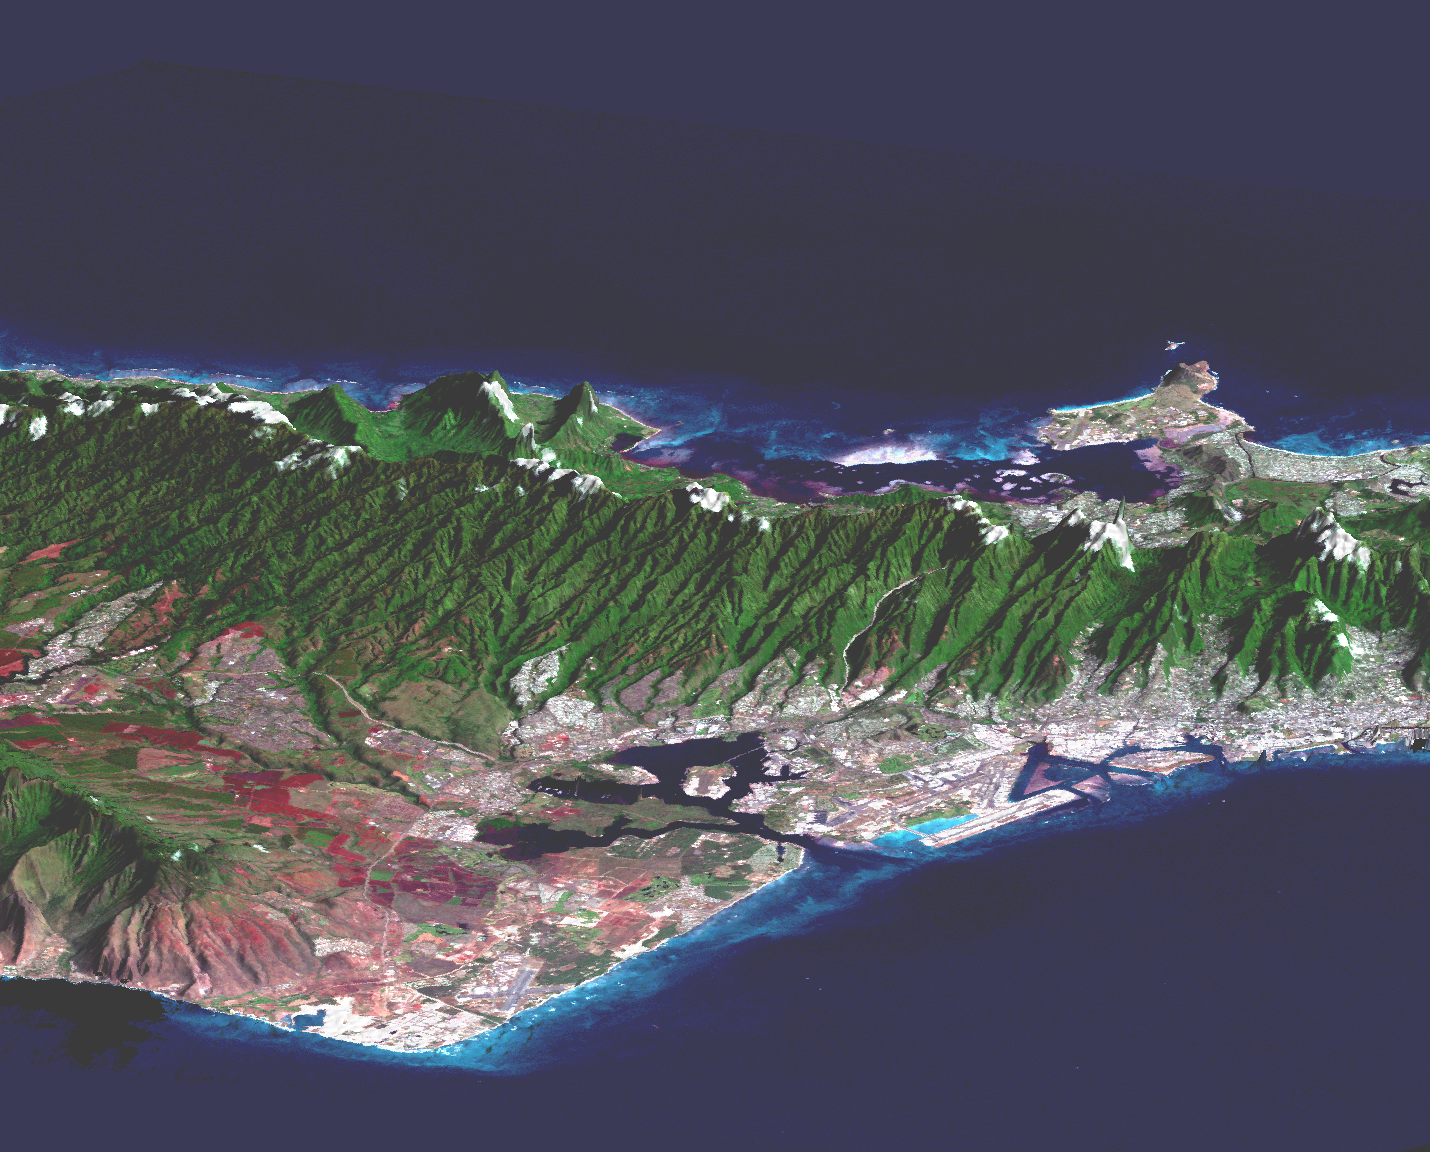

Perspective view, Landsat Overlay Oahu, Hawaii

Honolulu, on the island of Oahu, is a large and growing urban area with limited space and water resources. This perspective view, combining a Landsat image with SRTM topography, shows how the topography controls the urban growth pattern, causes cloud formation, and directs the rainfall runoff pattern. Features of interest in this scene include downtown Honolulu (right), Honolulu Harbor (right), Pearl Harbor (center), and offshore reef patterns (foreground). The Koolau mountain range runs through the center of the image. On the north shore of the island are the Mokapu Peninsula and Kaneohe Bay (upper right). Clouds commonly hang above ridges and peaks of the Hawaiian Islands, and in this rendition appear draped directly on the mountains. The clouds are actually about 1000 meters (3300 feet) above sea level. High resolution topographic and image data allow ecologists and planners to assess the effects of urban development on the sensitive ecosystems in tropical regions.

This type of display adds the important dimension of elevation to the study of land use and environmental processes as observed in satellite images. The perspective view was created by draping a Landsat 7 satellite image over an SRTM elevation model. Topography is exaggerated about six times vertically. The Landsat 7 image was acquired on February 12, 2000, and was provided by the United States Geological Survey’s Earth Resources Observations Systems (EROS) data Center, Sioux Falls, South Dakota.

The Shuttle Radar Topography Mission (SRTM), launched on February 11, 2000, uses the same radar instrument that comprised the Spaceborne Imaging Radar-C/X-Band Synthetic Aperture Radar (SIR-C/X-SAR) that flew twice on the Space Shuttle Endeavour in 1994. The mission is designed to collect three-dimensional measurements of the Earth’s surface. To collect the 3-D data, engineers added a 60-meter-long (200-foot) mast, an additional C-band imaging antenna and improved tracking and navigation devices. The mission is a cooperative project between the National Aeronautics and Space Administration (NASA), the National Imagery and Mapping Agency (NIMA) and the German (DLR) and Italian (ASI) space agencies. It is managed by NASA’s Jet Propulsion Laboratory, Pasadena, CA, for NASA’s Earth Science Enterprise, Washington, DC.

Size: 28 by 56 kilometers (17 by 35 miles)
Location: 21.4 deg. North lat., 157.8 deg. West lon.
Orientation: Looking North
Original Data Resolution: SRTM, 30 meters (99 feet); Landsat, 15 meters (50 feet)
Date Acquired: SRTM, February 18, 2000; Landsat February 12, 2000

Credit: NASA/JPL/NIMA